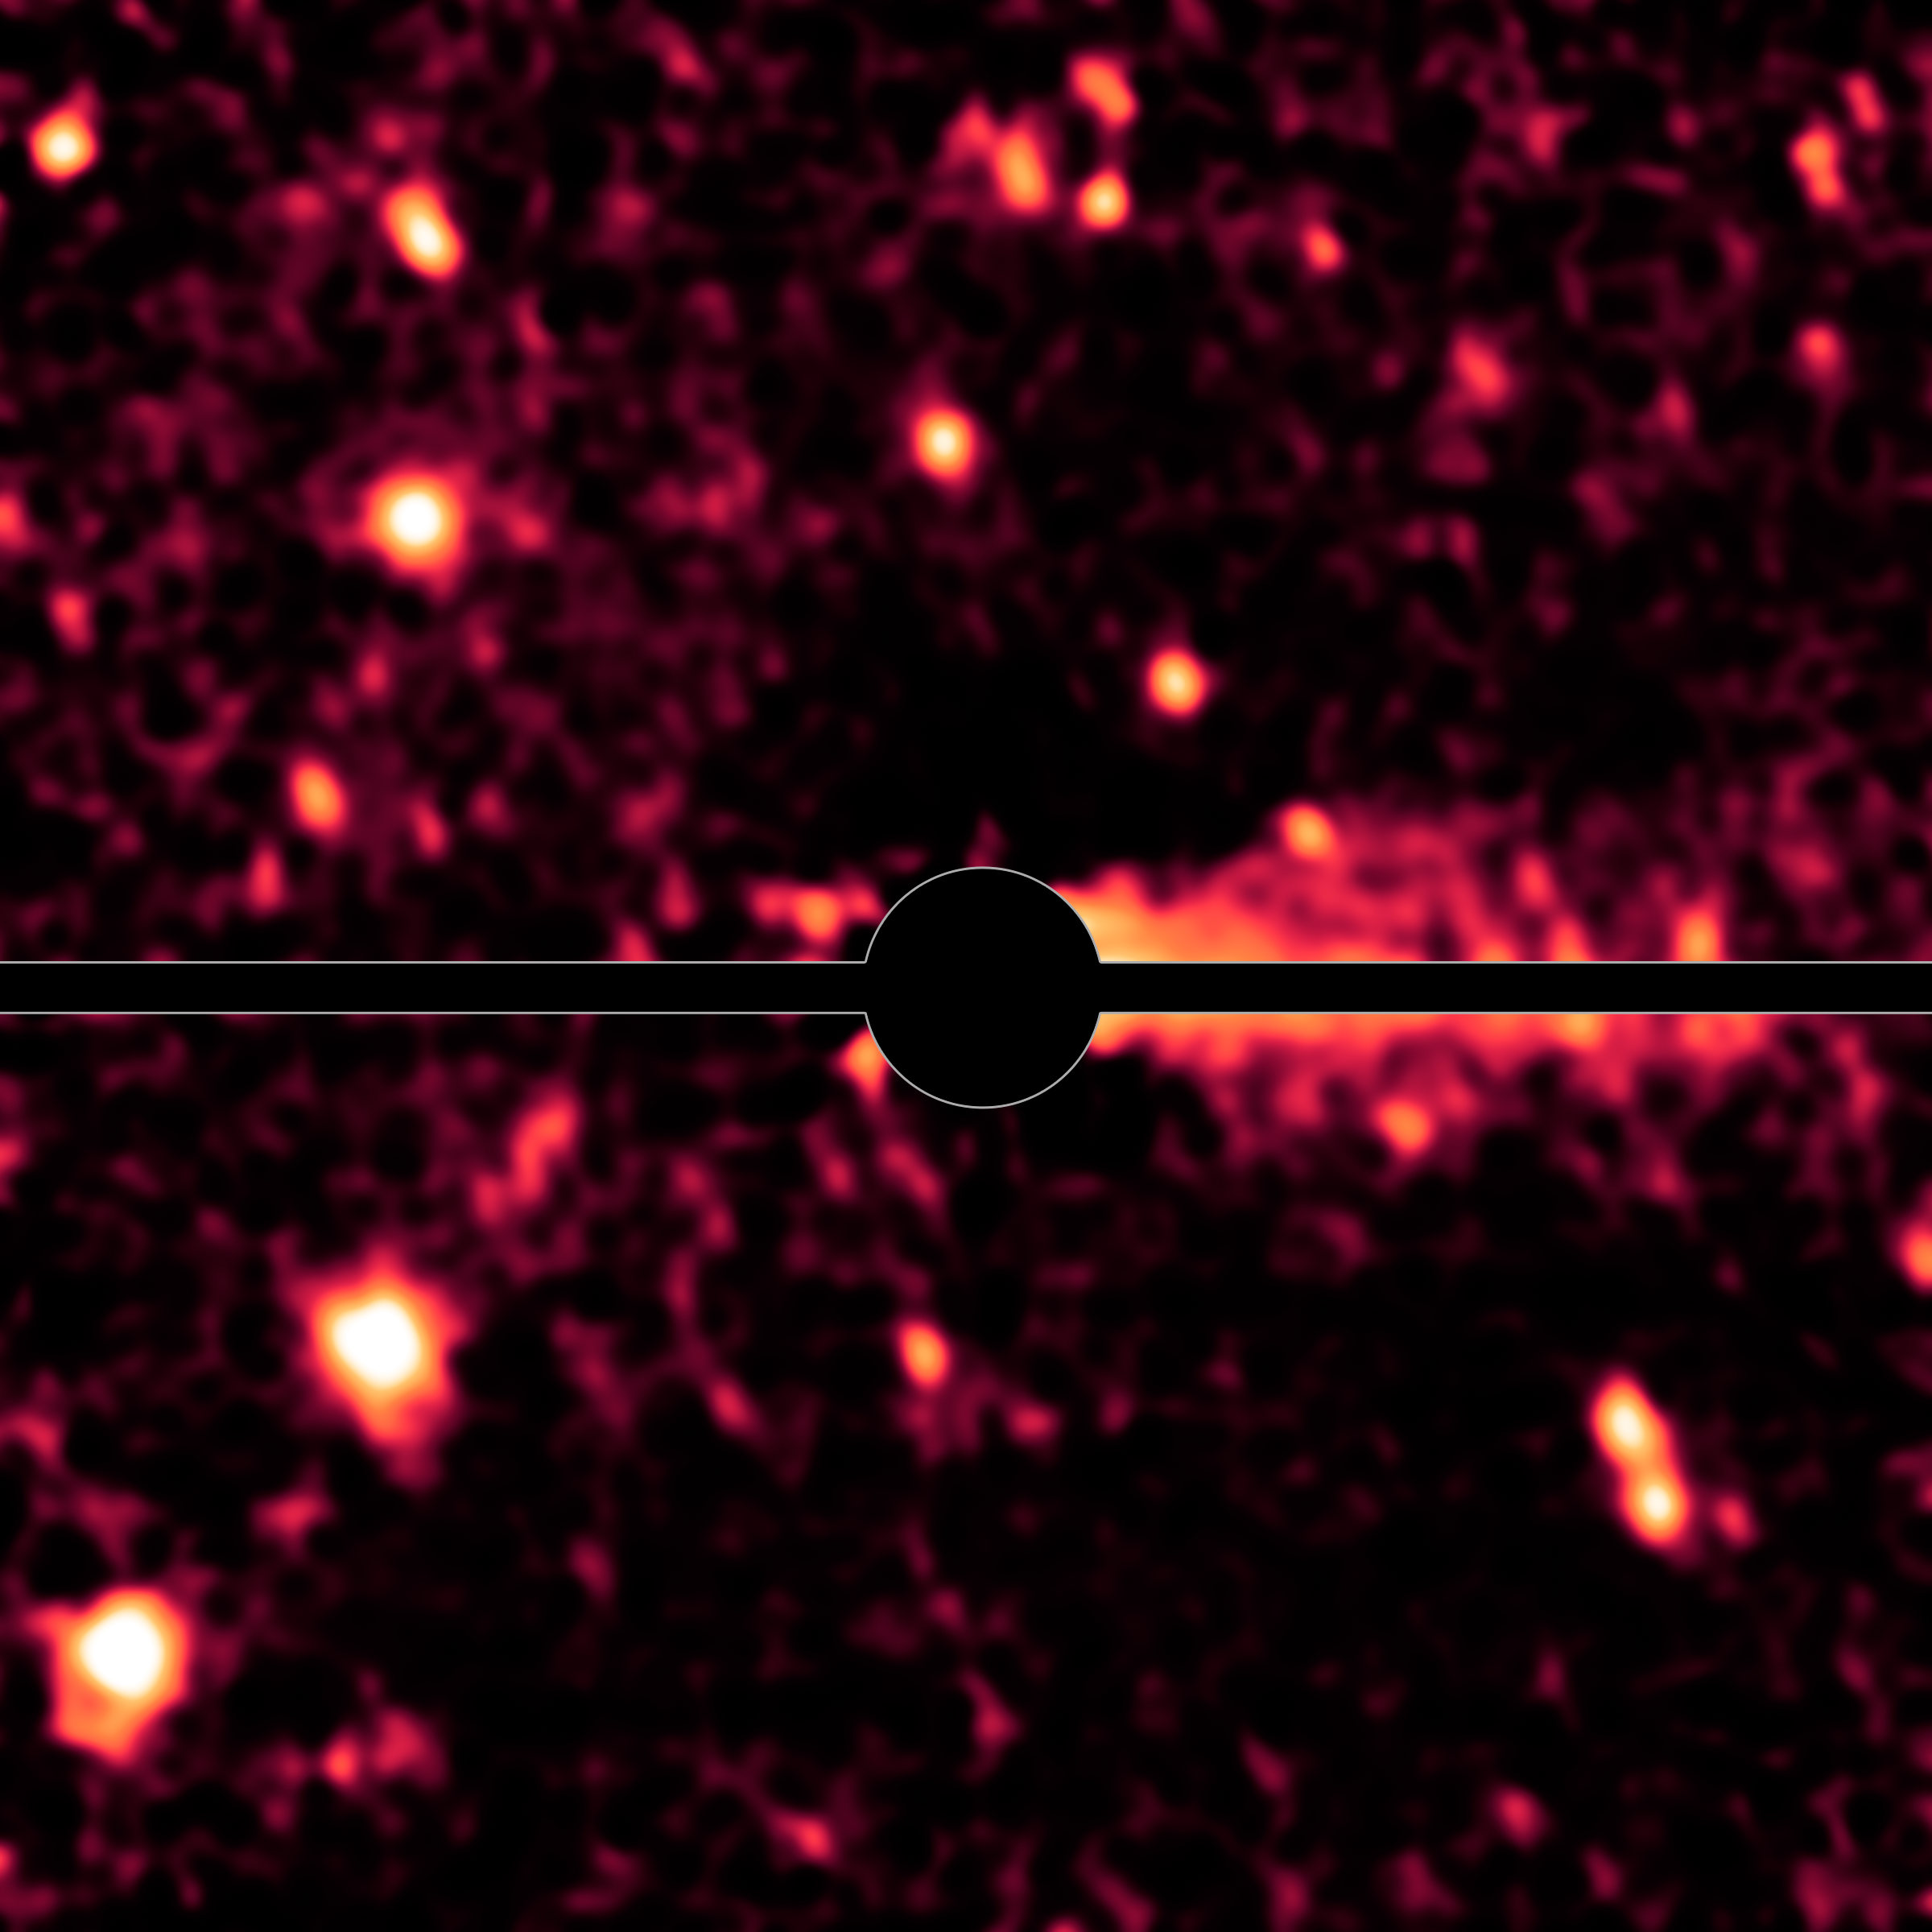

Spitzer Spies a Comet Coma and Tail

With the help of NASA's Spitzer Space Telescope, astronomers have discovered that what was thought to be a large asteroid called Don Quixote is in fact a comet.

This image represents a more elaborate image processing step, in which the glow of the coma has been removed based on a model comet coma. Bright speckles around Don Quixote are background stars; the horizontal bar covers image artifacts caused by the image processing.

Credit: NASA/JPL-Caltech/DLR/NAU